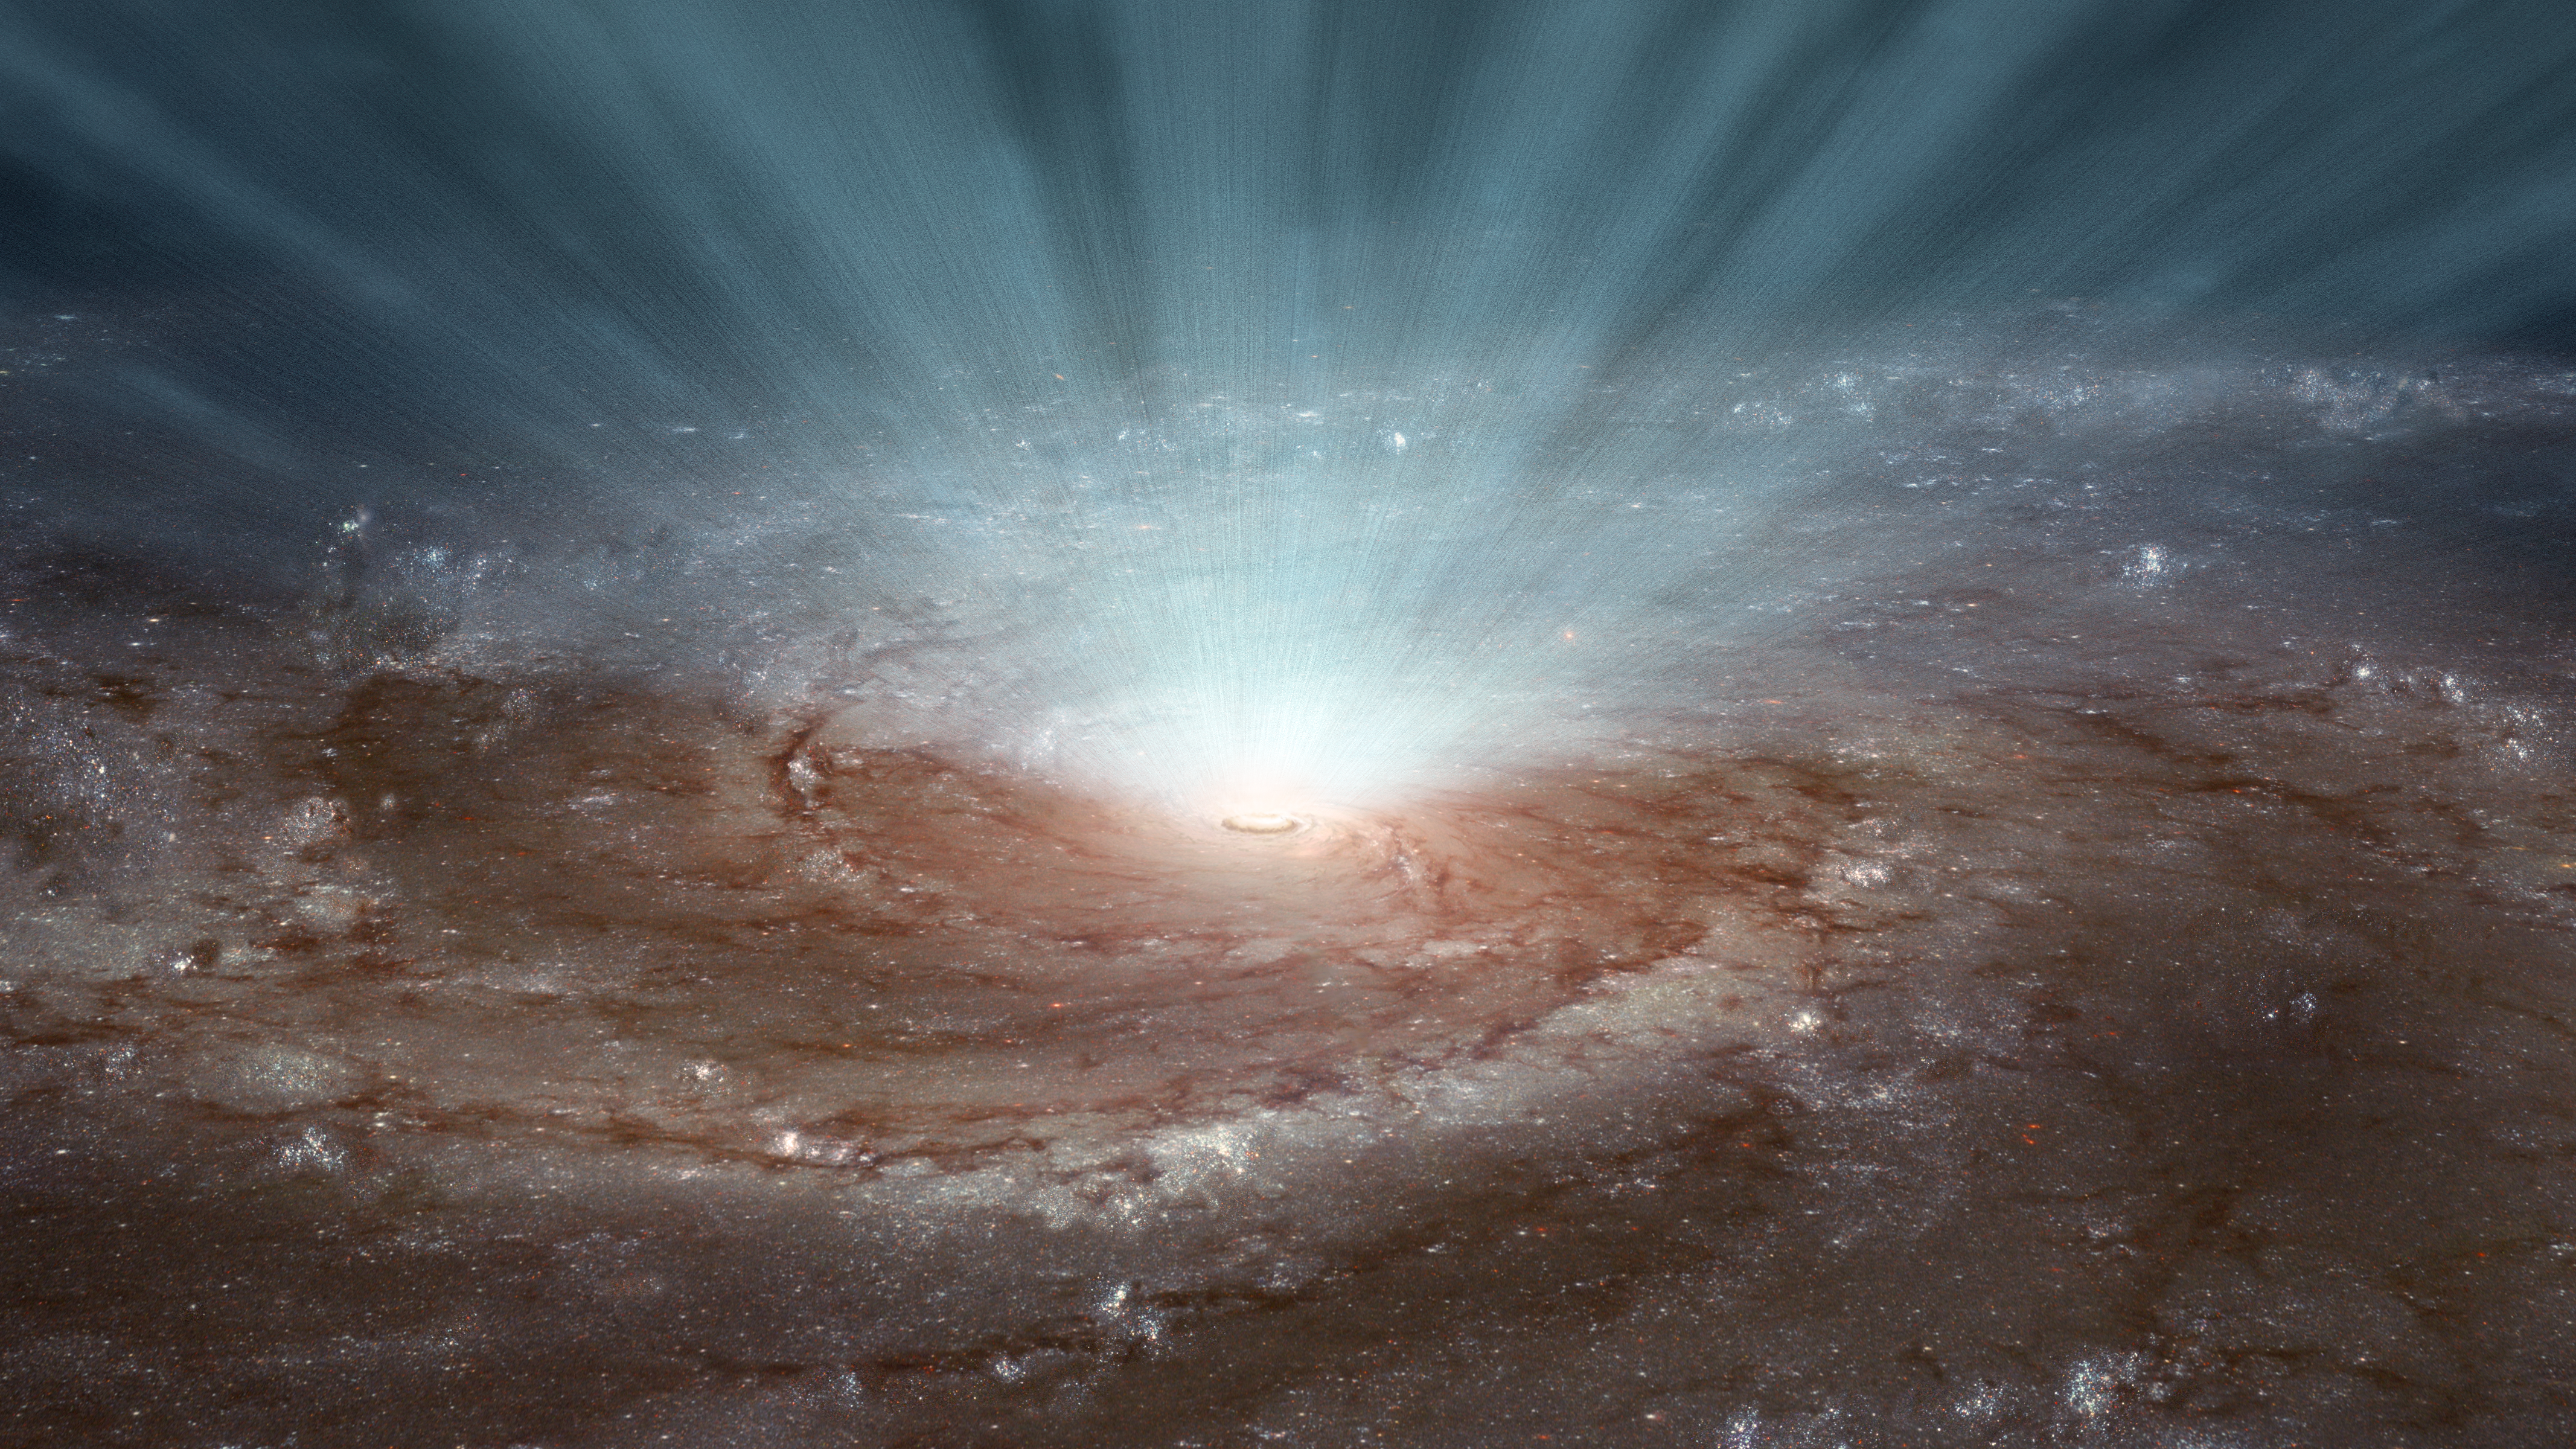

How Black Hole Winds Blow (Artist’s Concept)

Supermassive black holes at the cores of galaxies blast radiation and ultra-fast winds outward, as illustrated in this artist’s conception. New data from NASA’s Nuclear Spectroscopic Telescope Array (NuSTAR) and the European Space Agency’s (ESA’s) XMM-Newton telescopes show that these winds, which contain gases of highly ionized atoms, blow in a nearly spherical fashion, emanating in every direction, as shown in the artwork. The findings rule out the possibility that the winds blow in narrow beams.

With the shape and extent of the winds known, the researchers were able to determine the winds’ strength. The high-speed winds are powerful enough to shut down star formation throughout a galaxy.

The artwork is based on an image of the Pinwheel galaxy (Messier 101) taken by NASA’s Hubble Space Telescope.

NuSTAR’s mission operations center is at UC Berkeley, with the ASI providing its equatorial ground station located at Malindi, Kenya. The mission’s outreach program is based at Sonoma State University, Rohnert Park, California. NASA’s Explorer Program is managed by Goddard. JPL is managed by Caltech for NASA.

Credit: NASA/JPL-Caltech